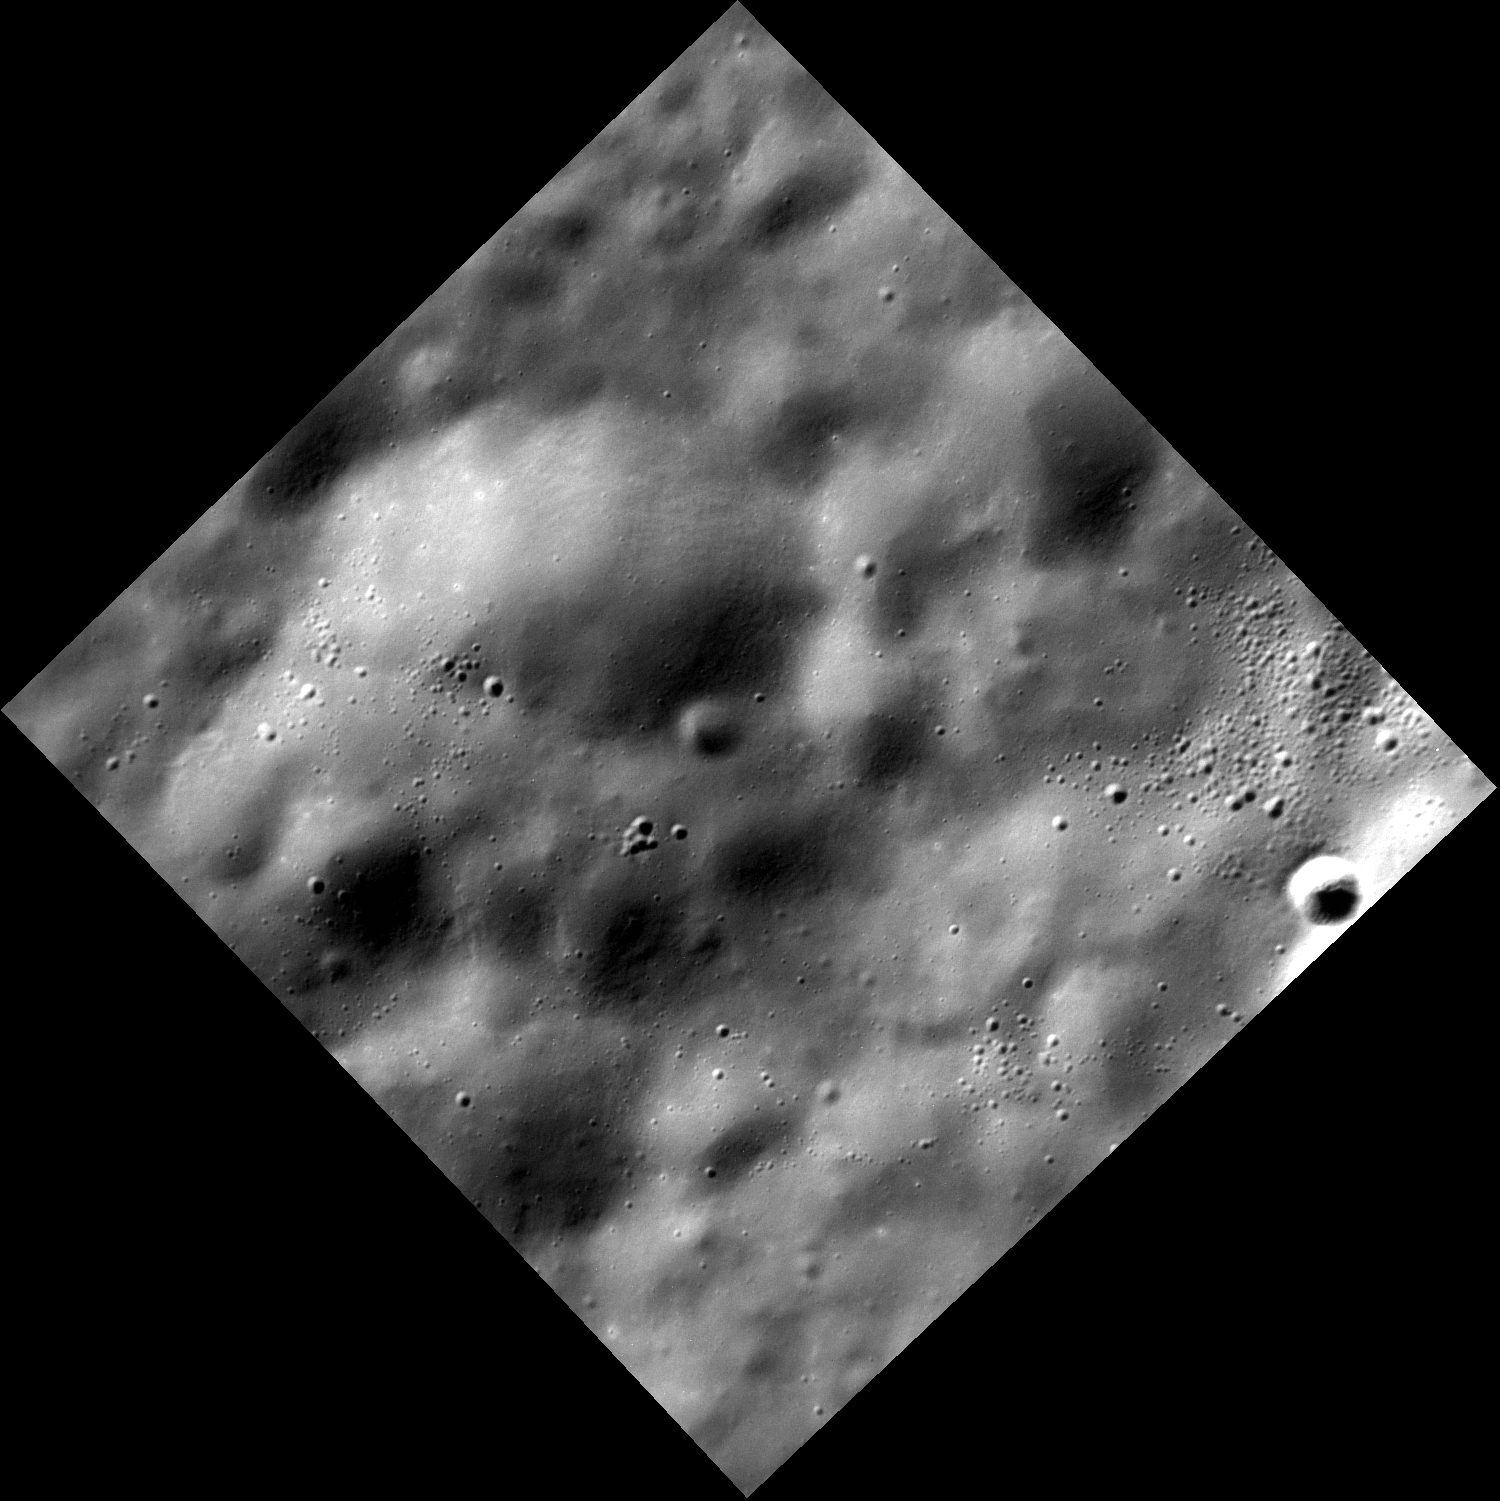

Punctuated Equilibrium

From a distance, this hummocky terrain a few hundred km south of the boundary of Mercury’s northern plains appears rough but homogeneous. As MESSENGER skims closer and closer to the surface, increasingly higher-resolution images present a new view. At this scale, the majority of the surface appears to be covered with smooth, rolling hills, punctuated by a few clusters of younger small craters.

This image was acquired as part of the MDIS low-altitude imaging campaign. During MESSENGER’s second extended mission, the spacecraft makes a progressively closer approach to Mercury’s surface than at any previous point in the mission, enabling the acquisition of high-spatial-resolution data. For spacecraft altitudes below 350 kilometers, NAC images are acquired with pixel scales ranging from 20 meters to as little as 2 meters.

Date acquired: January 12, 2015
Image Mission Elapsed Time (MET): 63346840
Image ID: 7779880
Instrument: Narrow Angle Camera (NAC) of the Mercury Dual Imaging System (MDIS)
Center Latitude: 62.80°
Center Longitude: 320.9° E
Resolution: 13 meters/pixel
Scale: This image is ~20 km (12.5 mi.) from corner to corner.
Incidence Angle: 69.7°
Emission Angle: 20.2°
Phase Angle: 90.0°

The MESSENGER spacecraft is the first ever to orbit the planet Mercury, and the spacecraft’s seven scientific instruments and radio science investigation are unraveling the history and evolution of the Solar System’s innermost planet. During the first two years of orbital operations, MESSENGER acquired over 150,000 images and extensive other data sets. MESSENGER is capable of continuing orbital operations until early 2015.

For information regarding the use of images, see the MESSENGER image use policy.

Credit: NASA/Johns Hopkins University Applied Physics Laboratory/Carnegie Institution of Washington